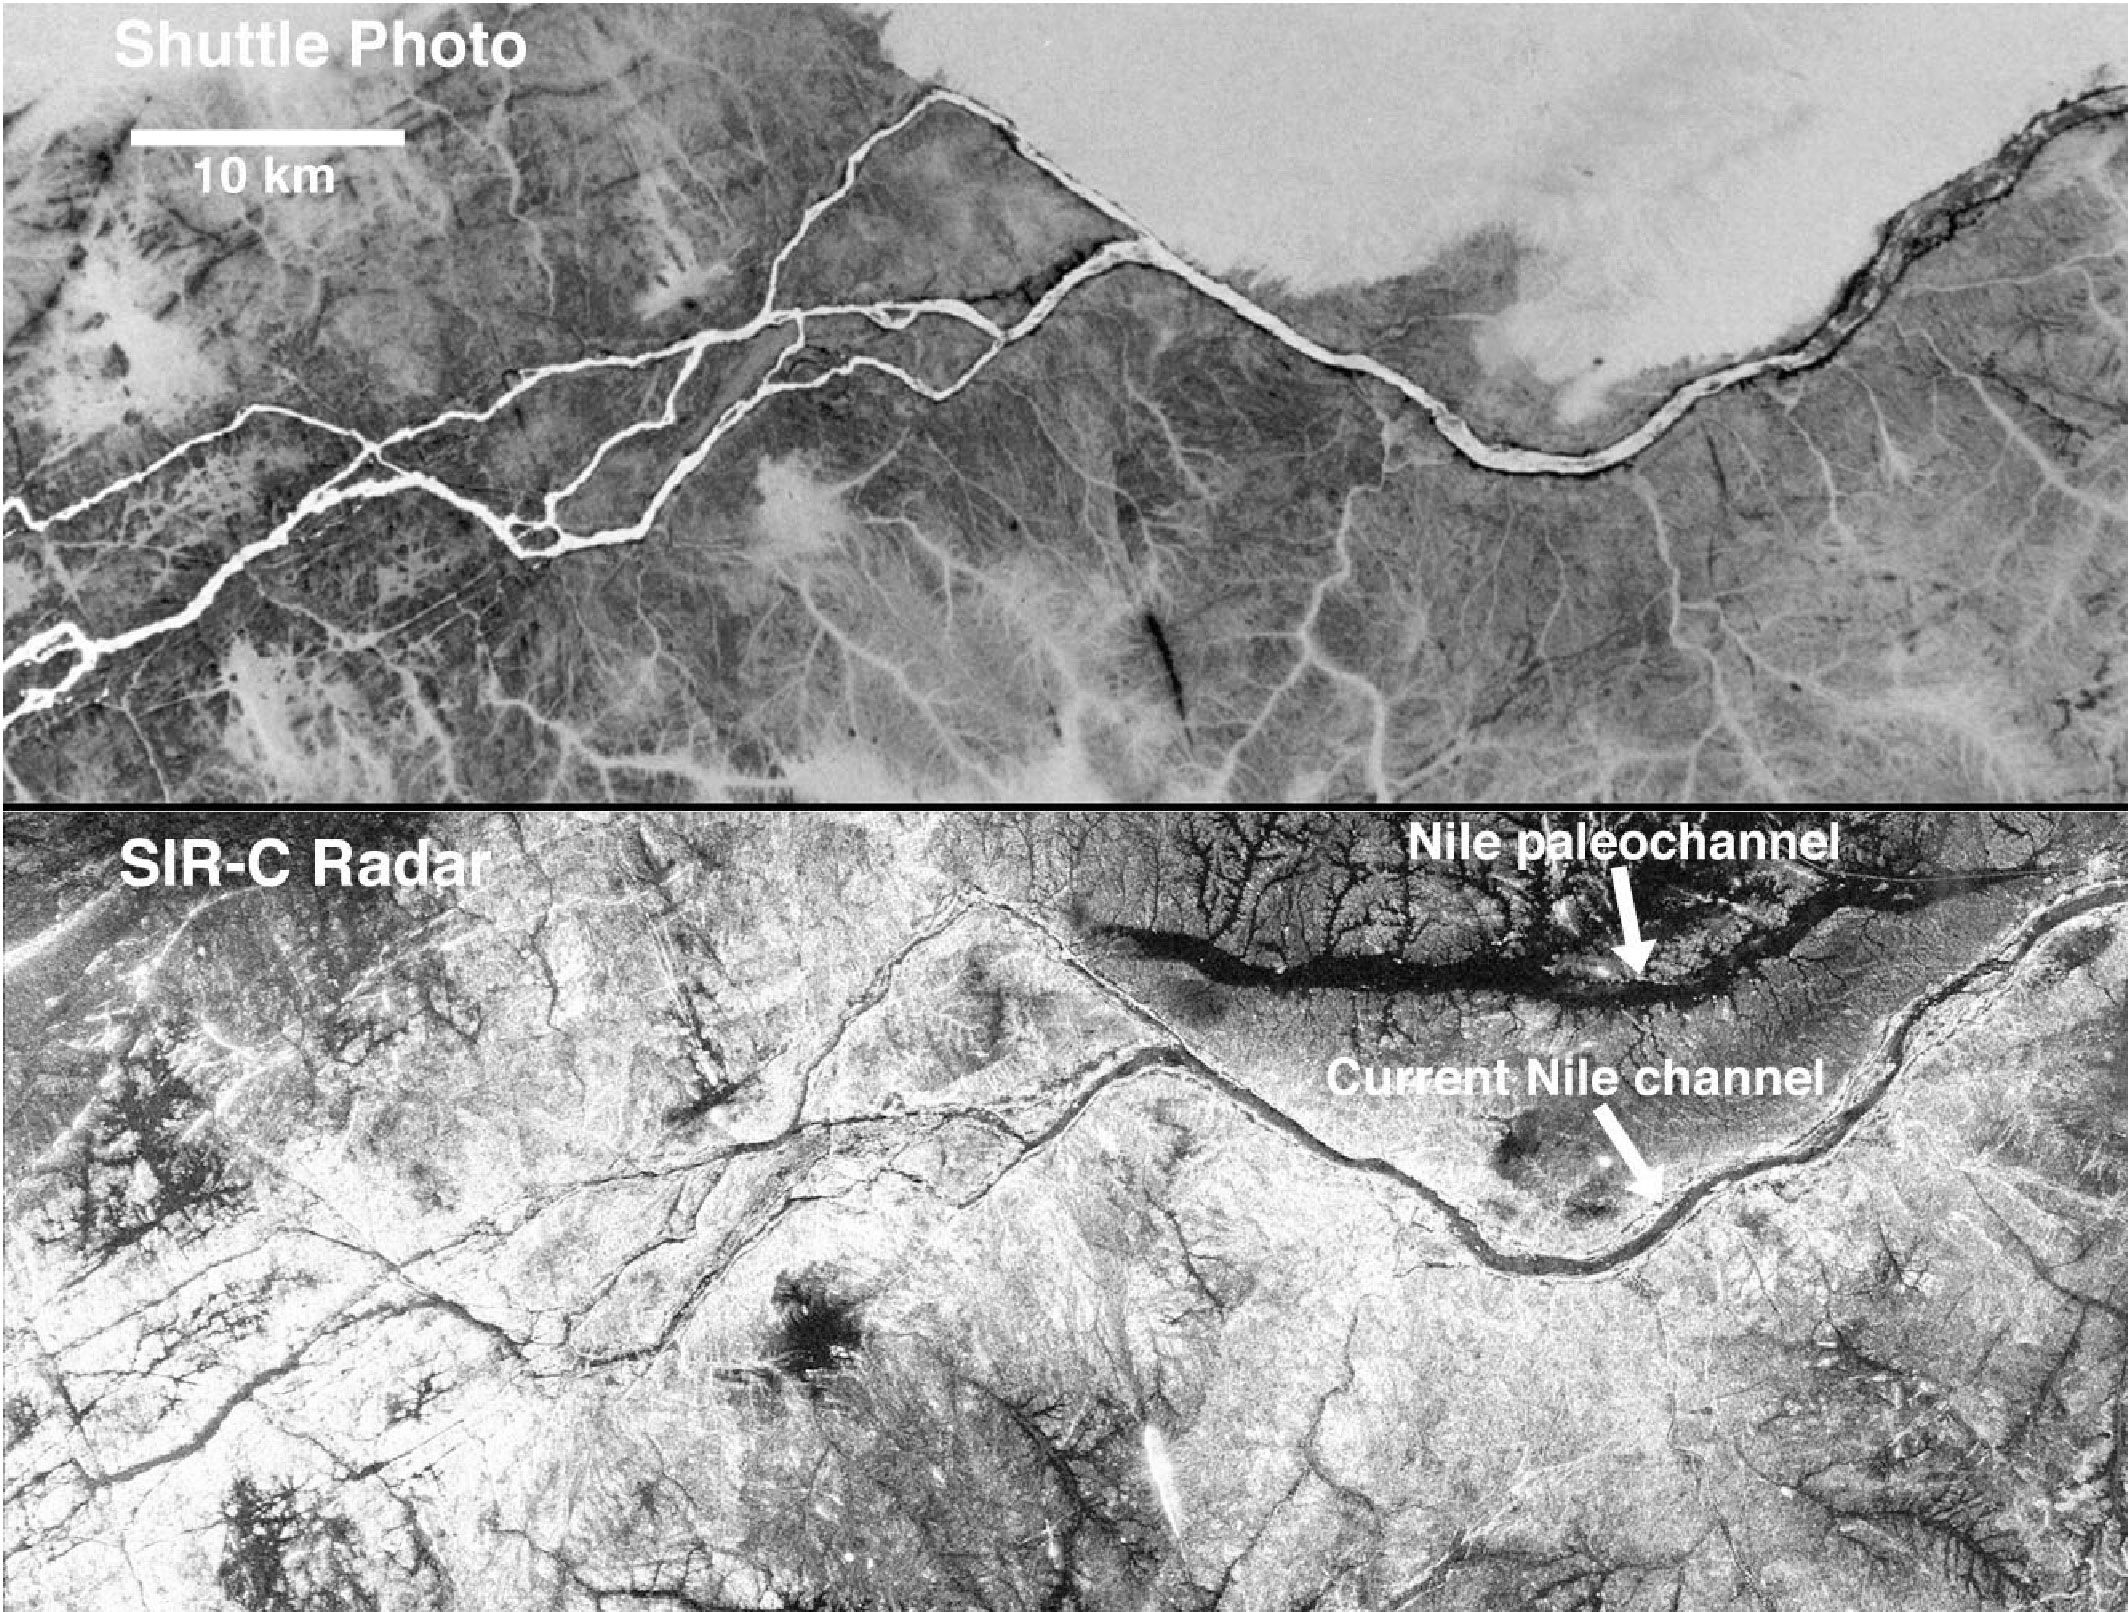

Nile River in Black and White

These two gray-scale images from NASA’s Space Shuttle show part of the Nile River, near the Fourth Cataract in Sudan. The top photograph was originally taken with color infrared film from Space Shuttle Columbia in November 1995. The radar image at the bottom was acquired by Spaceborne Imaging Radar C/X-Band Synthetic Aperture Radar (SIR-C/X-SAR) aboard Space Shuttle Endeavour in April 1994. The radar image shows clearly the current channel of the Nile as well as an older channel buried in drifting sands.

Generally accepted as the world’s longest river, the Nile is more than 3,700 miles (6,000 kilometers) long, runs through 10 countries and ends at the Mediterranean Sea. A few segments of the Nile such as these are defined by faults, causing the nearly right-angle changes in course.

Credit: NASA/JPL-Caltech